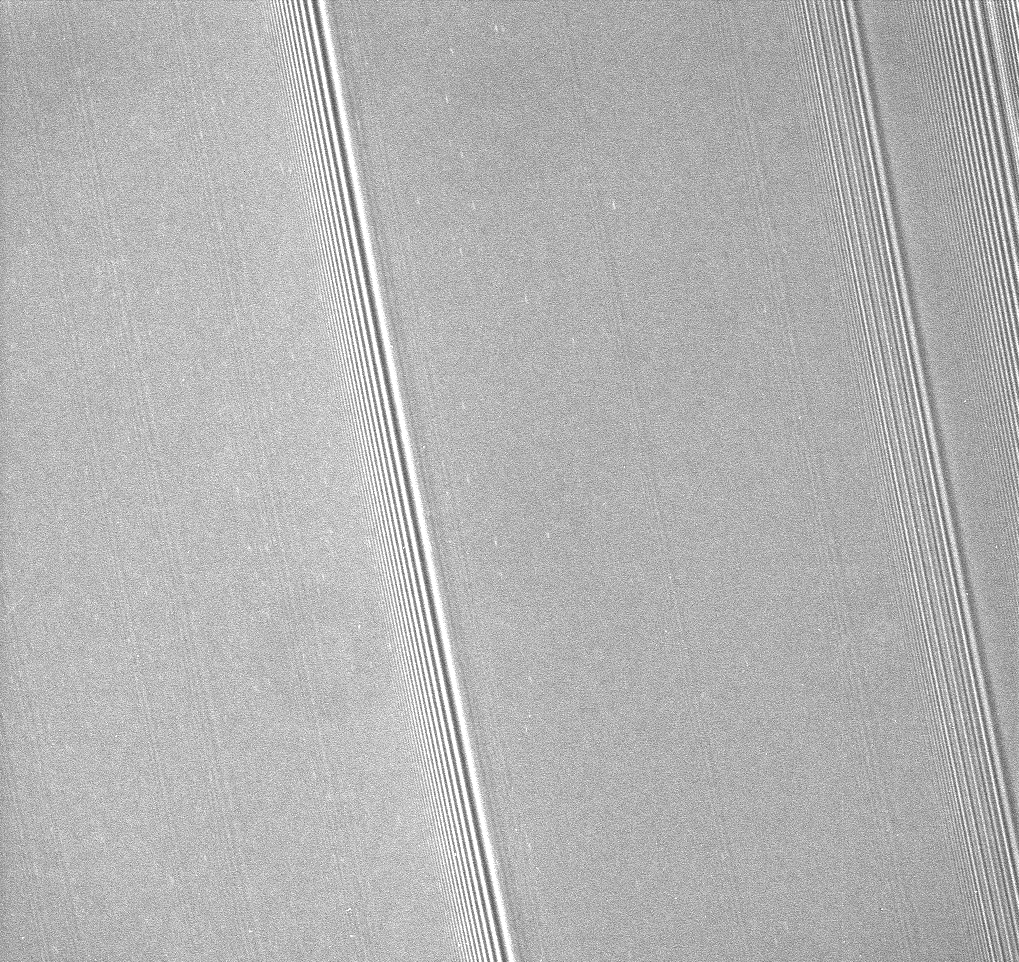

Propeller Swarm

A close-up of Saturn’s A ring reveals dozens of small, bright streaks aligned with the orbital direction of the rings. These objects are the propeller-shaped features first captured in Cassini images during the spacecraft’s 2004 orbital insertion maneuver, as Cassini skimmed just above the ringplane.

The propeller features were announced in 2006 (see PIA07792).

Each propeller is the visible gravitational disturbance created around a small moonlet embedded in the ring. The moonlets are likely between 10 and 100 meters (30 to 300 feet) across. Cassini imaging scientists have previously found that propeller swarms like this occur primarily in three narrow bands in the middle part of the A ring.

This view looks toward the sunlit side of the rings from about 35 degrees below the ringplane. The image was taken in visible light with the Cassini spacecraft narrow-angle camera on Sept. 25, 2008. The view was acquired at a distance of approximately 219,000 kilometers (136,000 miles) above the rings and at a Sun-ring-spacecraft, or phase, angle of 127 degrees. Image scale is 1 kilometer (0.6 mile) per pixel in the radial, or outward from Saturn direction and 2 kilometers (1 mile) in the longitudinal, or around Saturn, direction.

The Cassini-Huygens mission is a cooperative project of NASA, the European Space Agency and the Italian Space Agency. The Jet Propulsion Laboratory, a division of the California Institute of Technology in Pasadena, manages the mission for NASA’s Science Mission Directorate, Washington, D.C. The Cassini orbiter and its two onboard cameras were designed, developed and assembled at JPL. The imaging operations center is based at the Space Science Institute in Boulder, Colo.

Credit: NASA/JPL/Space Science Institute